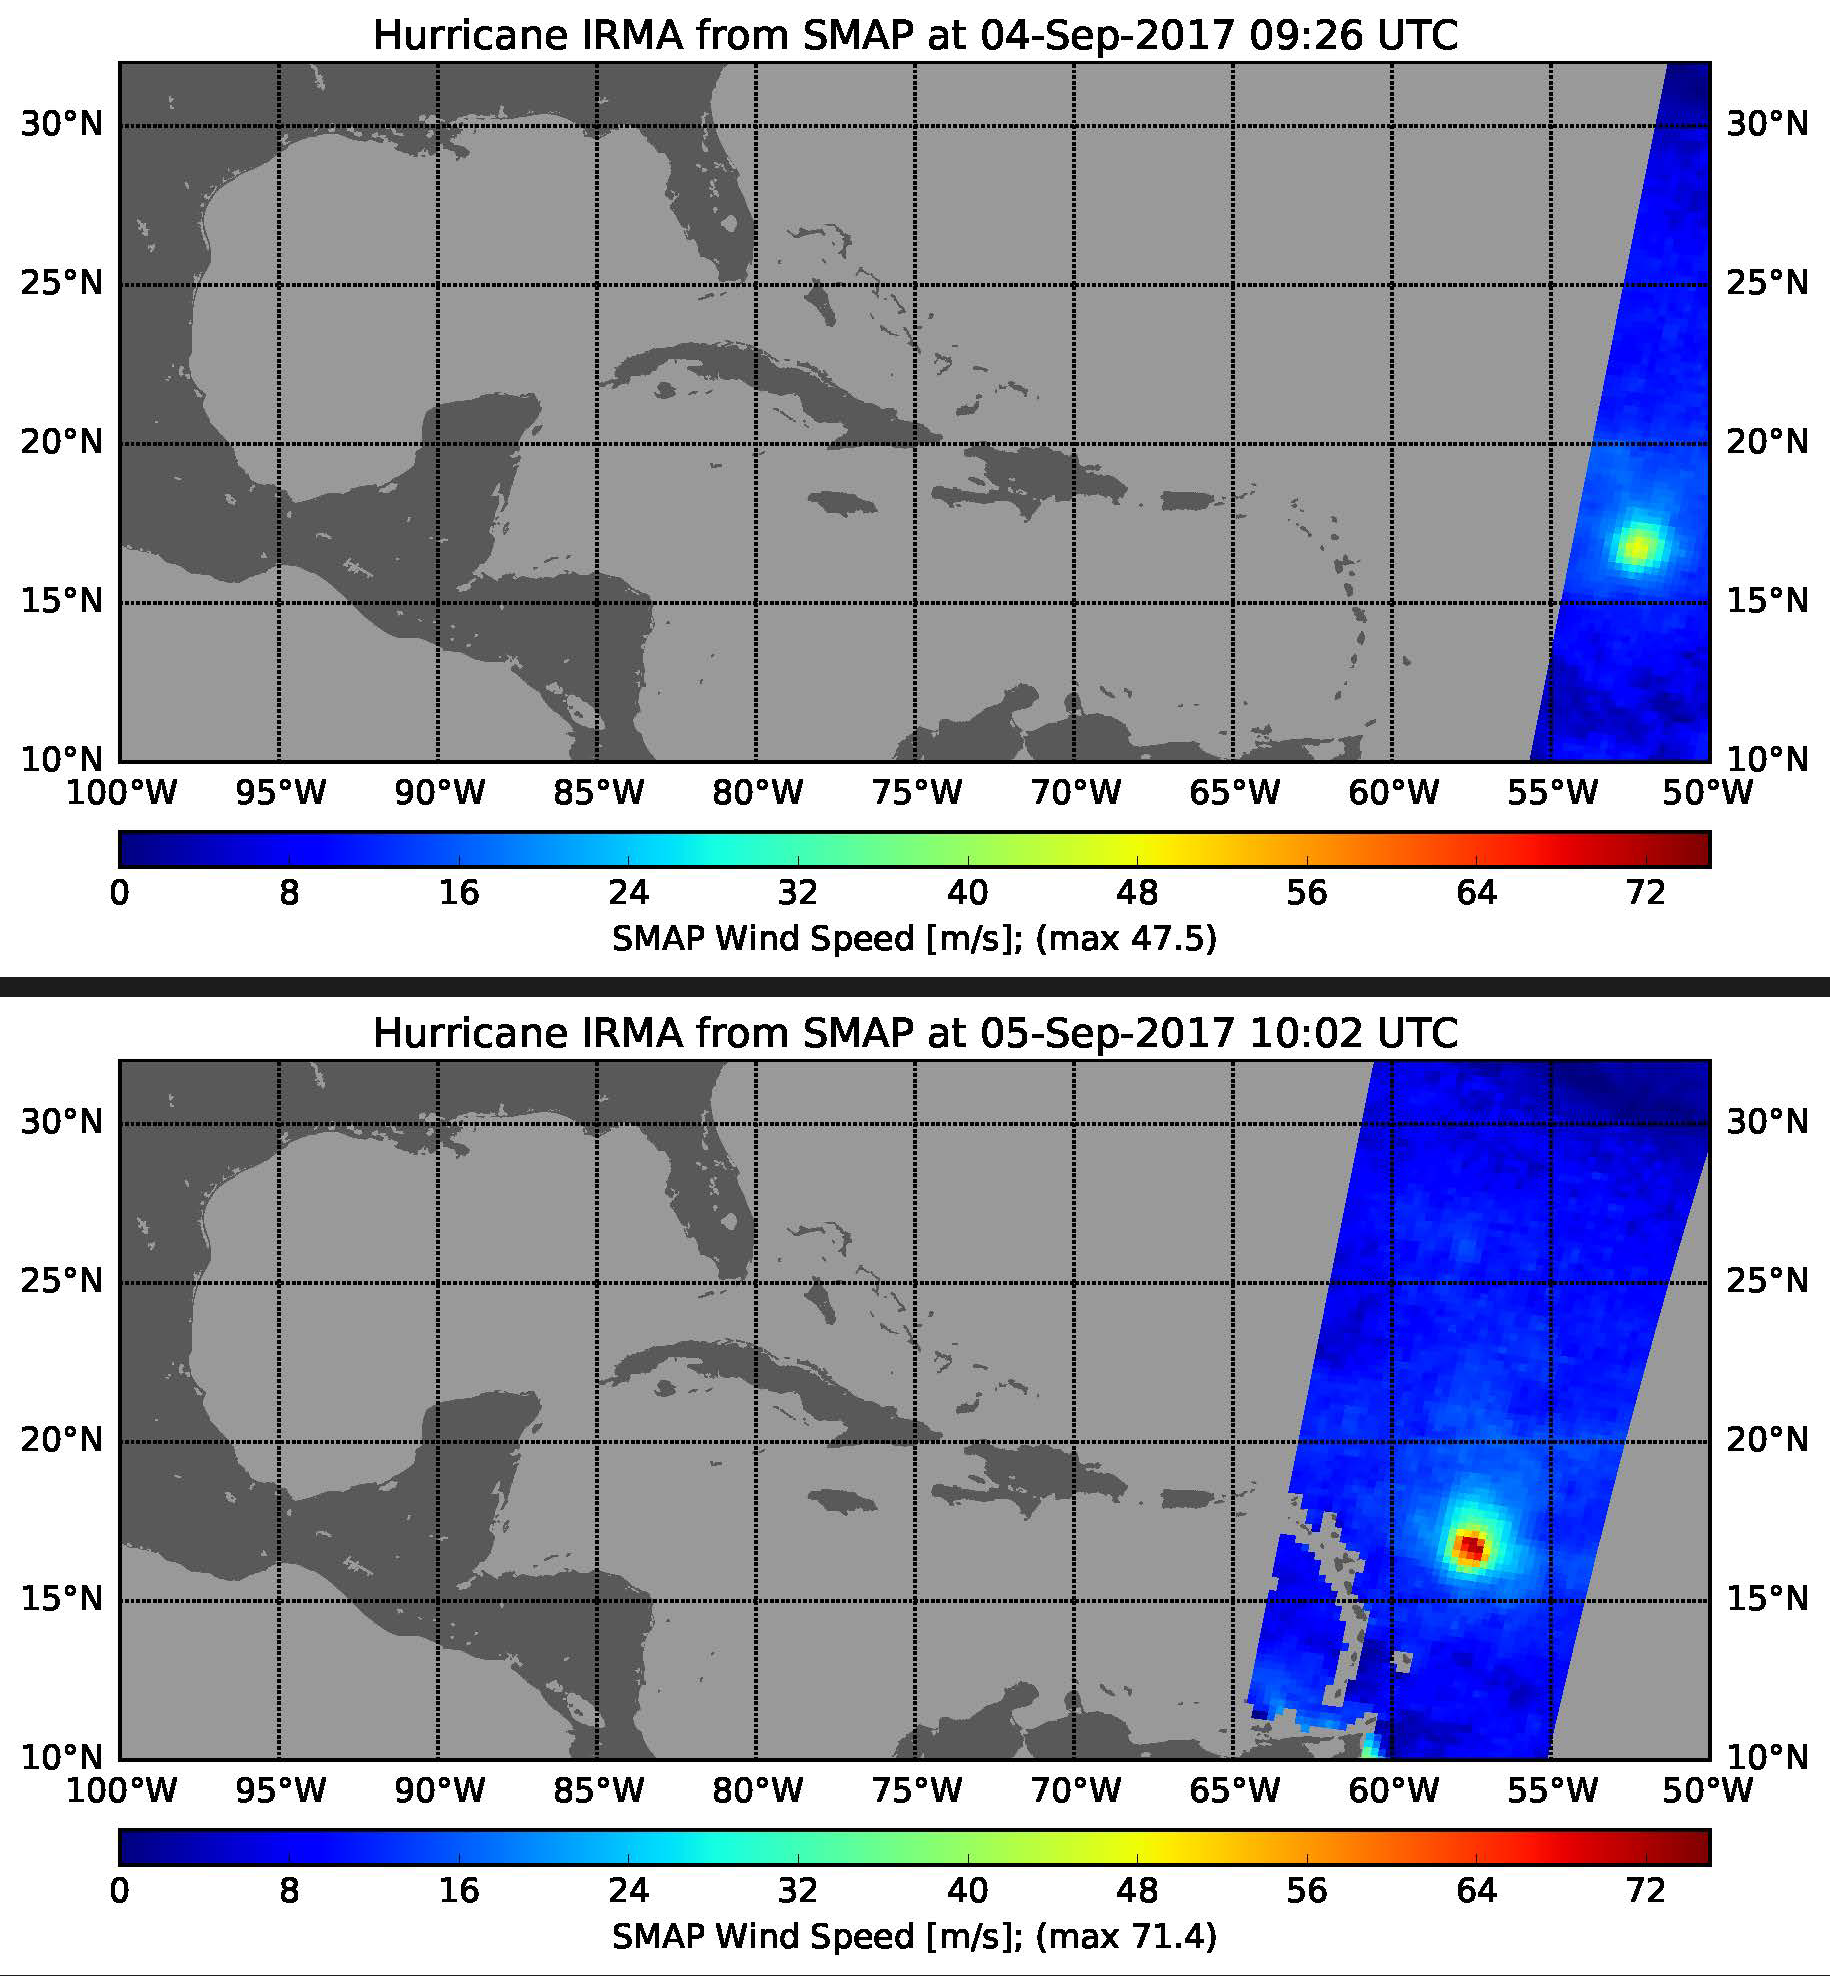

Rapid Intensification of Hurricane Irma Seen in New SMAP Wind Images

This pair of images shows ocean surface wind speeds for Hurricane Irma as observed at 5:26 a.m. EDT on Sept. 4, 2017 (top) and 24.5 hours later at 6:02 a.m. EDT on September 5th (bottom) by the radiometer instrument on NASA’s Soil Moisture Active Passive (SMAP) satellite. Color indicates wind speed, with red being highest and blue lowest. Irma intensified from a Category 2 hurricane on Sept. 4 with observed wind speed of 106 miles per hour (47.5 meters per second) to a Category 5 hurricane on Sept. 5 with a maximum observed wind speed of 160 miles per hour (71.4 meters per second).

SMAP is managed for NASA’s Science Mission Directorate in Washington by NASA’s Jet Propulsion Laboratory in Pasadena, California, with participation by NASA’s Goddard Space Flight Center in Greenbelt, Maryland. JPL is responsible for project management, system engineering, instrument management, the radar instrument, mission operations and the ground data system. Goddard is responsible for the radiometer instrument. Both centers collaborate on the science data processing and delivery of science data products to the Alaska Satellite Facility and the National Snow and Ice Data Center for public distribution and archiving. JPL is managed for NASA by Caltech.

Credit: NASA/JPL-Caltech/GSFC